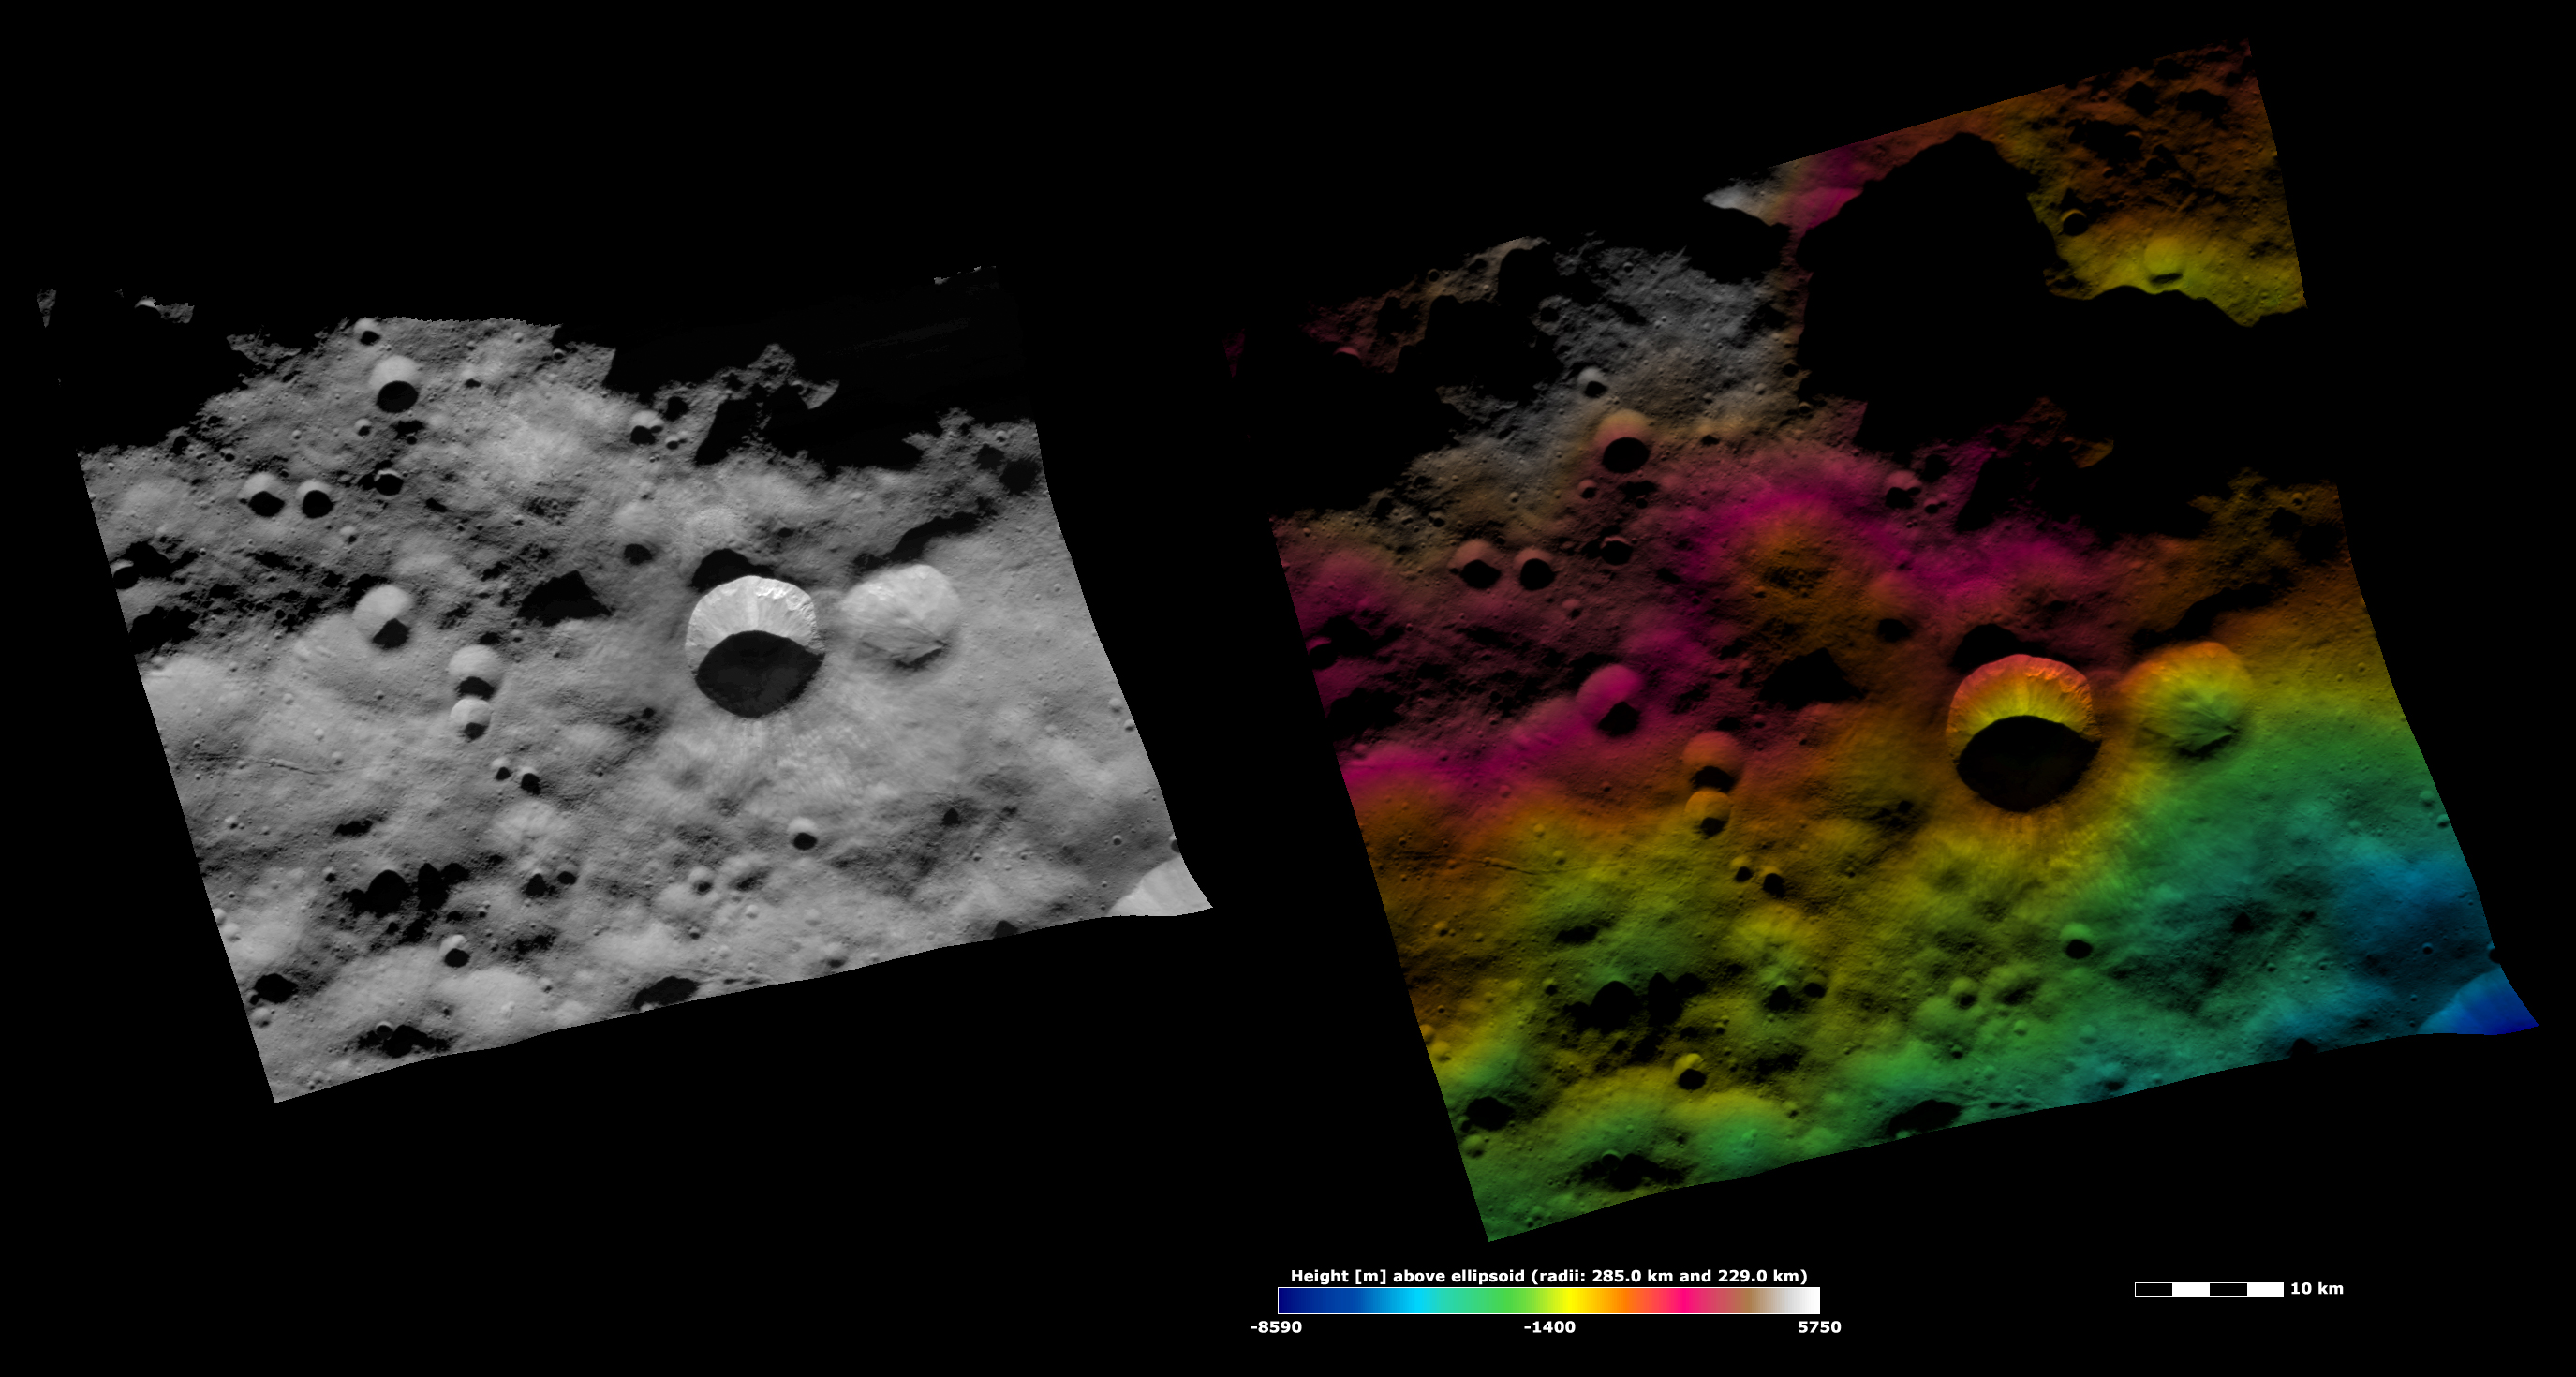

Arruntia Crater, Apparent Brightness and Topography Image

The left-hand image is a Dawn FC (framing camera) image, which shows the apparent brightness of Vesta’s surface. The right-hand image is based on this apparent brightness image, which has had a color-coded height representation of the topography overlain onto it. The topography is calculated from a set of images that were observed from different viewing directions, which allows stereo reconstruction. The various colors correspond to the height of the area. The white and red areas in the topography image are the highest areas and the blue areas are the lowest areas. Arruntia crater is the large crater offset from the center of the image. In the topography image it is clear that the area Arruntia formed on is sloping from the top of the image to the bottom. Also, the colored topography contours inside of the crater to the right of Arruntia show that it is very shallow. This is because they follow the pattern of the contours outside of the crater. If the crater was deeper or more pronounced the contours would have a different pattern inside of the crater.

These images are located in Vesta’s Bellicia quadrangle, in Vesta’s northern hemisphere. NASA’s Dawn spacecraft obtained the apparent brightness image with its framing camera on Oct. 24, 2011. This image was taken through the camera’s clear filter. The distance to the surface of Vesta is 700 kilometers (435 miles) and the image has a resolution of about 70 meters (207 feet) per pixel. This image was acquired during the HAMO (high-altitude mapping orbit) phase of the mission. These images are lambert-azimuthal map projected.

The Dawn mission to Vesta and Ceres is managed by NASA’s Jet Propulsion Laboratory, a division of the California Institute of Technology in Pasadena, for NASA’s Science Mission Directorate, Washington D.C. UCLA is responsible for overall Dawn mission science. The Dawn framing cameras have been developed and built under the leadership of the Max Planck Institute for Solar System Research, Katlenburg-Lindau, Germany, with significant contributions by DLR German Aerospace Center, Institute of Planetary Research, Berlin, and in coordination with the Institute of Computer and Communication Network Engineering, Braunschweig. The framing camera project is funded by the Max Planck Society, DLR, and NASA/JPL.

Credit: NASA/JPL-Caltech/UCLA/MPS/DLR/IDA